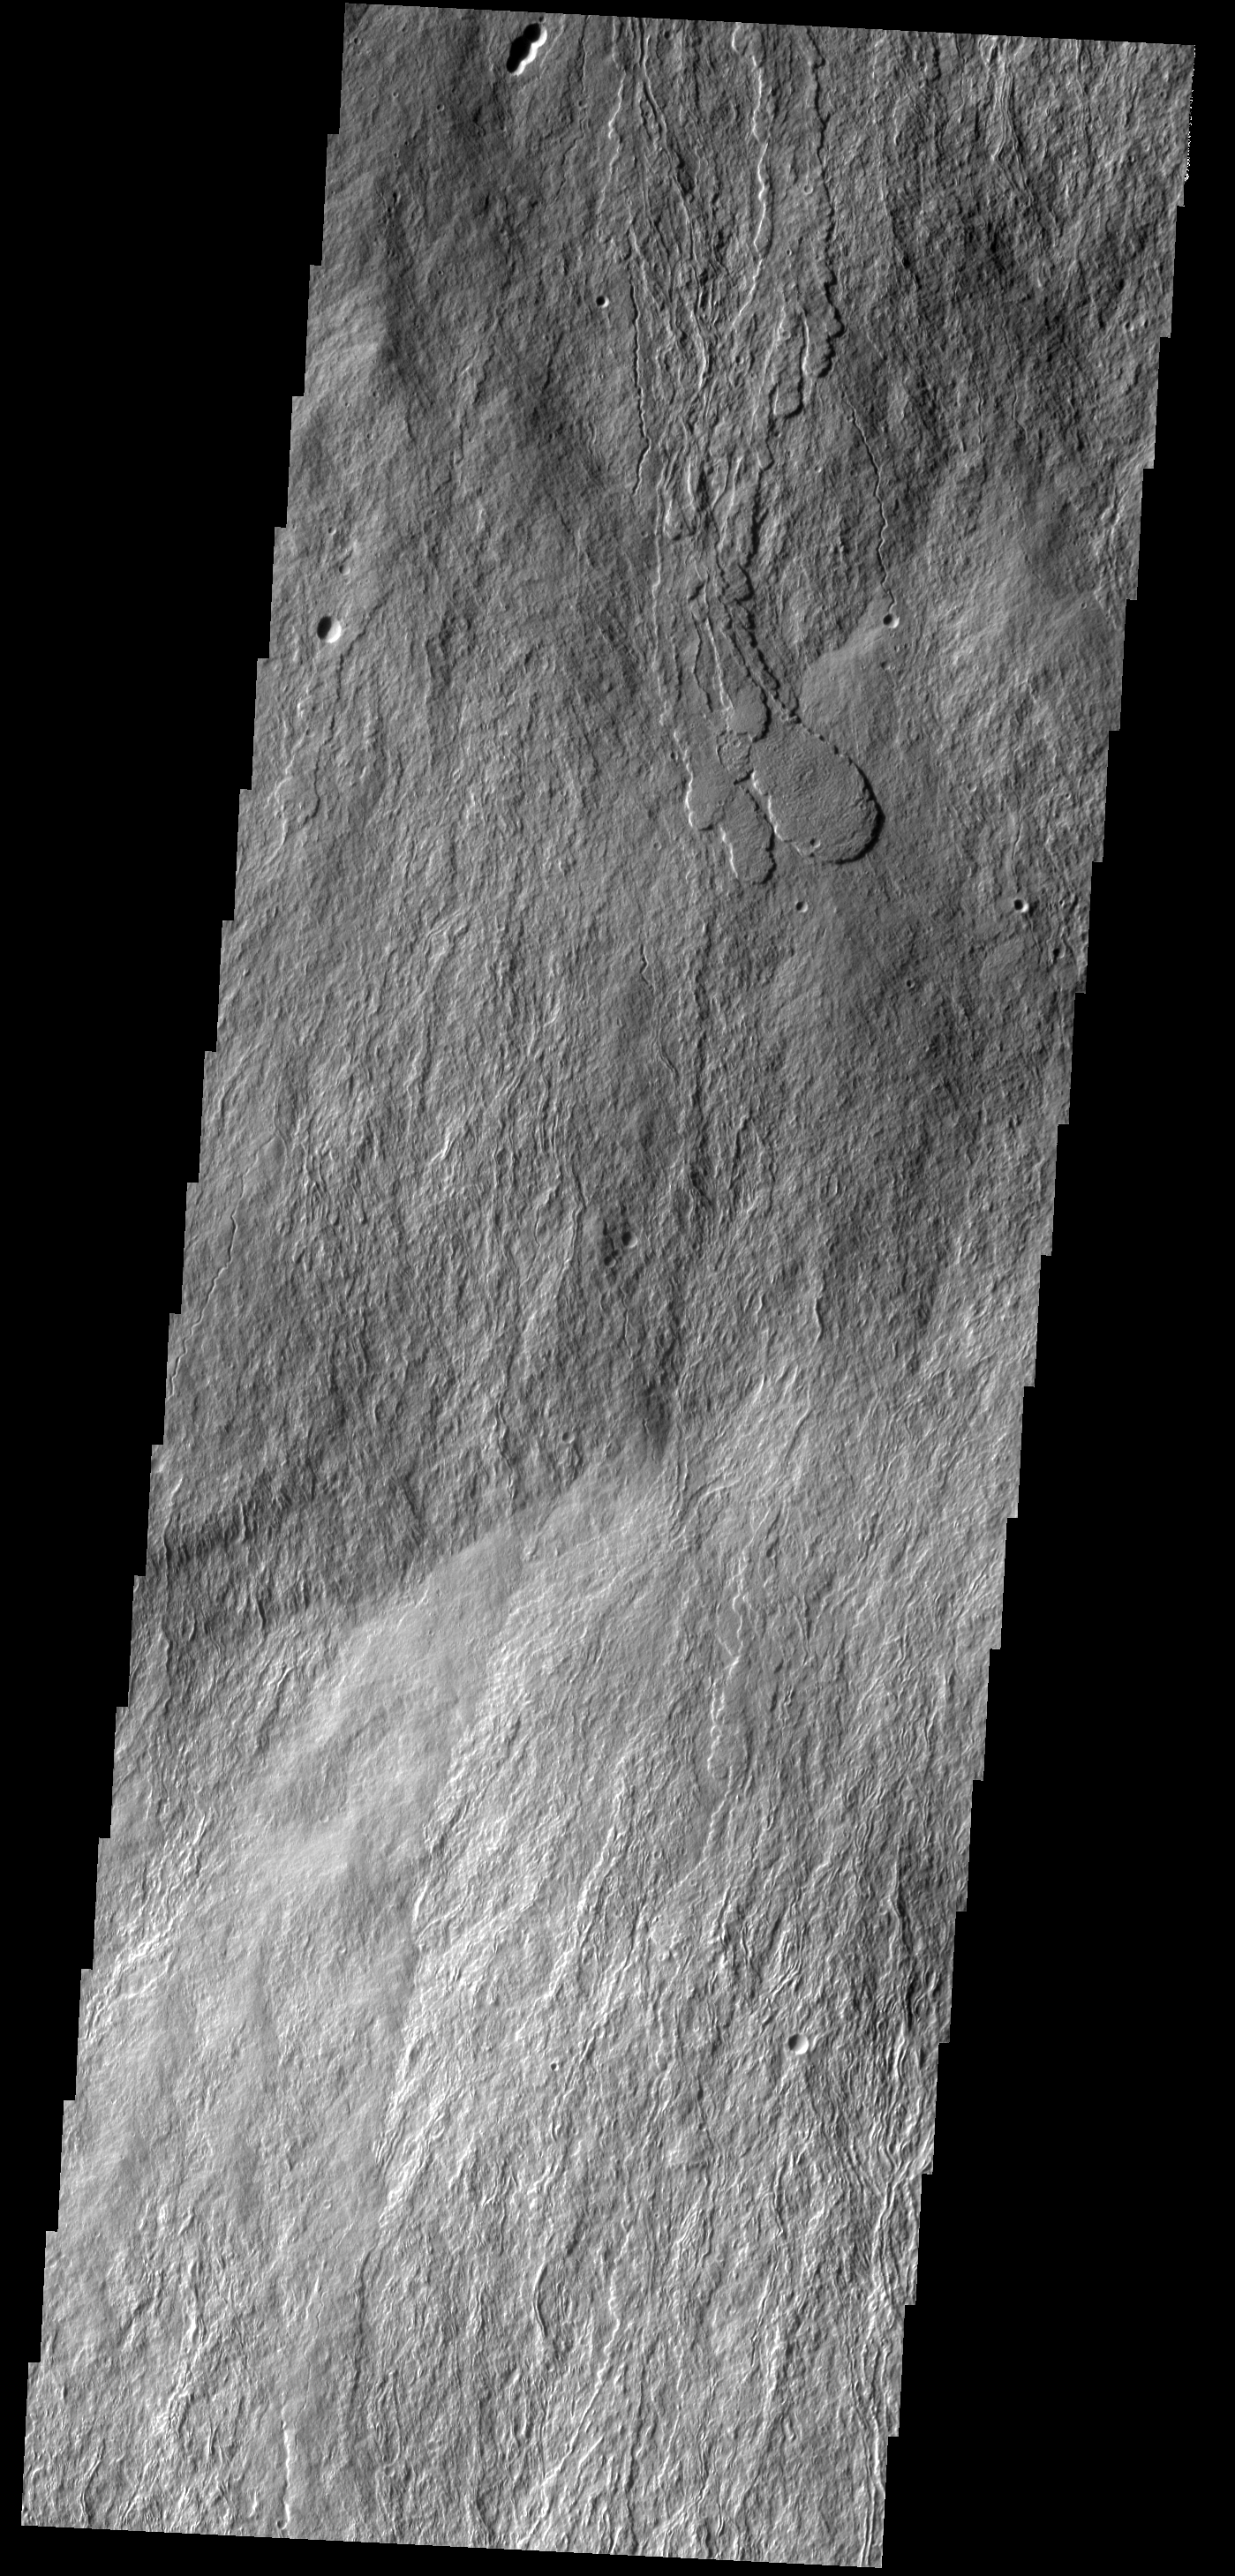

Lava Flows

This image shows a portion of the southern flank of Olympus Mons.

Image information: VIS instrument. Latitude 15.9N, Longitude 226.3E. 18 meter/pixel resolution.

Please see the THEMIS Data Citation Note for details on crediting THEMIS images.

Note: this THEMIS visual image has not been radiometrically nor geometrically calibrated for this preliminary release. An empirical correction has been performed to remove instrumental effects. A linear shift has been applied in the cross-track and down-track direction to approximate spacecraft and planetary motion. Fully calibrated and geometrically projected images will be released through the Planetary Data System in accordance with Project policies at a later time.

NASA’s Jet Propulsion Laboratory manages the 2001 Mars Odyssey mission for NASA’s Office of Space Science, Washington, D.C. The Thermal Emission Imaging System (THEMIS) was developed by Arizona State University, Tempe, in collaboration with Raytheon Santa Barbara Remote Sensing. The THEMIS investigation is led by Dr. Philip Christensen at Arizona State University. Lockheed Martin Astronautics, Denver, is the prime contractor for the Odyssey project, and developed and built the orbiter. Mission operations are conducted jointly from Lockheed Martin and from JPL, a division of the California Institute of Technology in Pasadena.

Credit: NASA/JPL/ASU